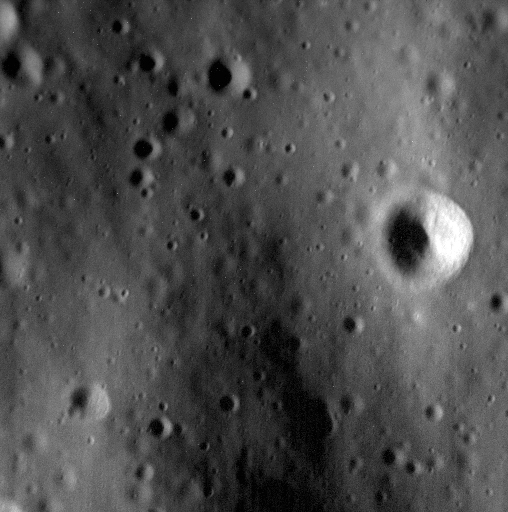

Delaying the Inevitable

At approximately 1.1 meters/pixel, this image is among the highest-resolution views MESSENGER has ever taken of the surface of Mercury. The final orbital correction maneuver (OCM) of the mission is planned for today, raising the periapsis from approximately 8 to 19 km (5 to 12 miles) and delaying the spacecraft’s inevitable crash for one more week.

Date acquired: April 23, 2015
Image Mission Elapsed Time (MET): 72114468
Image ID: 8382023
Instrument: Narrow Angle Camera (NAC) of the Mercury Dual Imaging System (MDIS)
Center Latitude: 49.26°
Center Longitude: 253.44° E
Resolution: 1.1 meters/pixel
Scale: This scene is approximately 560 meters (~1837 feet) across.

The MESSENGER spacecraft is the first ever to orbit the planet Mercury, and the spacecraft’s seven scientific instruments and radio science investigation are unraveling the history and evolution of the Solar System’s innermost planet. In the mission’s more than four years of orbital operations, MESSENGER has acquired over 250,000 images and extensive other data sets. MESSENGER’s highly successful orbital mission is about to come to an end, as the spacecraft runs out of propellant and the force of solar gravity causes it to impact the surface of Mercury in April 2015.

For information regarding the use of images, see the MESSENGER image use policy.

Credit: NASA/Johns Hopkins University Applied Physics Laboratory/Carnegie Institution of Washington